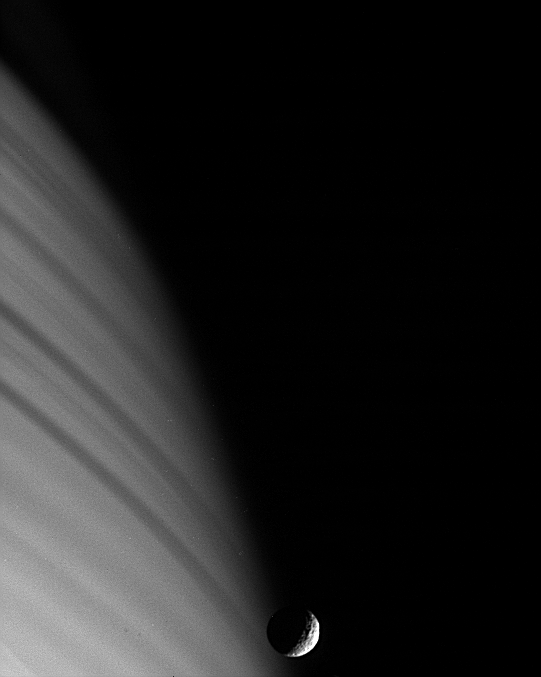

Target Locked!

Cassini’s ability to remain precisely and steadily pointed at targets, such as Saturn’s moon Mimas (seen here) yields sharp images despite the relatively high speed at which the spacecraft moves.

Cassini was traveling at more than 13 kilometers per second when it acquired this view, which shows crisp detail on Mimas (397 kilometers, 247 miles across) against the backdrop of Saturn’s northern hemisphere. Shadows of the icy rings stretch across the atmosphere and are blurred due to spacecraft motion.

The part of Mimas visible here always faces away from Saturn as the moon orbits the giant planet. In scientific language, the moon is said to be “phase-locked.”

The image has been rotated so that north on Mimas (and Saturn) is up.

This view was obtained with the Cassini spacecraft narrow angle camera on Jan. 18, 2005, at a distance of approximately 1.25 million kilometers (777,000 miles) from Mimas and at a Sun-Mimas-spacecraft, or phase, angle of 114 degrees. The image was taken using a combination of spectral filters sensitive to wavelengths of infrared and polarized light. Resolution in the image is 7 kilometers (4 miles) per pixel. The image has been contrast-enhanced to aid visibility.

The Cassini-Huygens mission is a cooperative project of NASA, the European Space Agency and the Italian Space Agency. The Jet Propulsion Laboratory, a division of the California Institute of Technology in Pasadena, manages the mission for NASA’s Science Mission Directorate, Washington, D.C. The Cassini orbiter and its two onboard cameras were designed, developed and assembled at JPL. The imaging team is based at the Space Science Institute, Boulder, Colo.

Credit: NASA/JPL/Space Science Institute